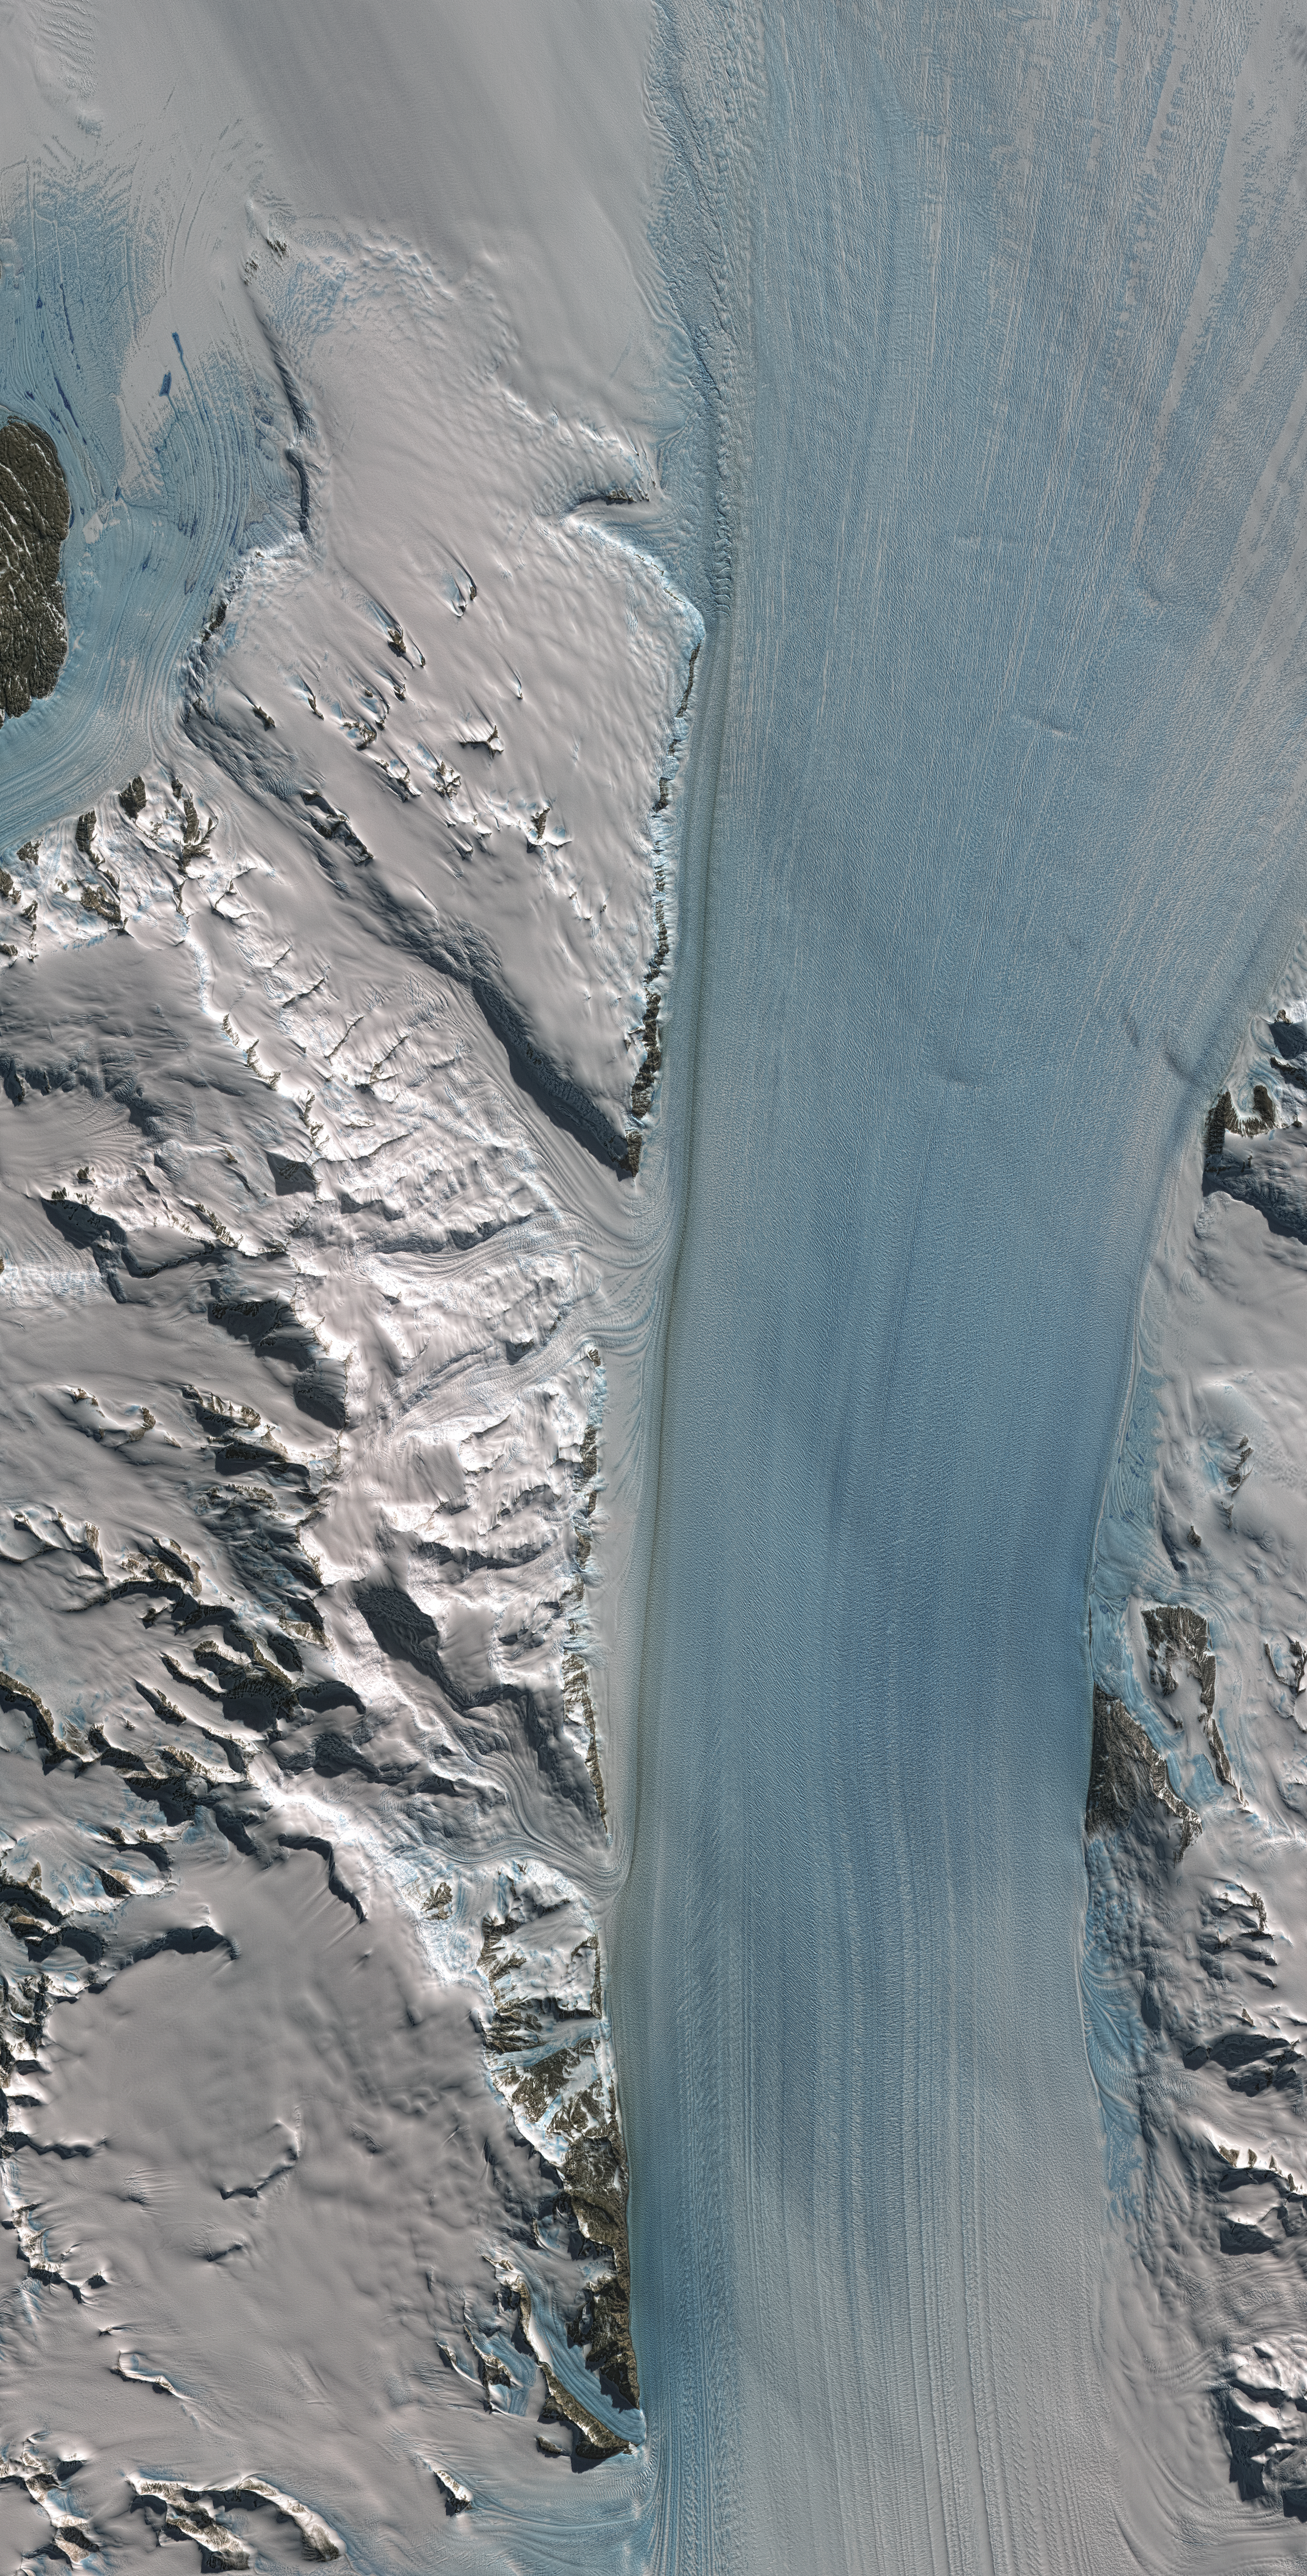

Byrd Glacier, Antarctica

Byrd Glacier is a major glacier in Antarctica. About 135 kilometers (84 miles) long and 24 kilometers (15 miles) wide, it drains an extensive area of the polar plateau and flows eastward between the Britannia Range and the Churchill Mountains to discharge into the Ross Ice Shelf. This image was created with data from the Advanced Spaceborne Thermal Emission and Reflection Radiometer (ASTER) instrument on NASA’s Terra satellite.

Using data from ASTER, along with data from other NASA satellites, the Japanese Advanced Land Observing Satellite and the French SPOT satellite, researchers at the universities of Maine and Washington recently discovered a year-long increase in the flow speed of the glacier due to sub-glacial floods and drainage of two large sub-glacial lakes. Scientists want to know more about the processes that control the speed of such glaciers. Should they happen at larger scales, they could cause sea level to rise more rapidly.

With its 14 spectral bands from the visible to the thermal infrared wavelength region and its high spatial resolution of 15 to 90 meters (about 50 to 300 feet), ASTER images Earth to map and monitor the changing surface of our planet.

ASTER is one of five Earth-observing instruments launched December 18, 1999, on NASA’s Terra satellite. The instrument was built by Japan’s Ministry of Economy, Trade and Industry. A joint U.S./Japan science team is responsible for validation and calibration of the instrument and the data products.

The broad spectral coverage and high spectral resolution of ASTER provides scientists in numerous disciplines with critical information for surface mapping and monitoring of dynamic conditions and temporal change. Example applications are: monitoring glacial advances and retreats; monitoring potentially active volcanoes; identifying crop stress; determining cloud morphology and physical properties; wetlands evaluation; thermal pollution monitoring; coral reef degradation; surface temperature mapping of soils and geology; and measuring surface heat balance.

The U.S. science team is located at NASA’s Jet Propulsion Laboratory, Pasadena, Calif. The Terra mission is part of NASA’s Science Mission Directorate.

More information about ASTER is available at http://asterweb.jpl.nasa.gov/.

Size: 40 by 80 kilometers (24.8 by 49.6 miles)
Location: 80.3 degrees South latitude, 159 degrees East longitude
Orientation: East at top
Image Data: ASTER Bands 3, 2, and 1
Original Data Resolution: 15 meters (49.2 feet)
Date Acquired: December 12, 2007

Credit: NASA/GSFC/METI/ERSDAC/JAROS, and U.S./Japan ASTER Science Team